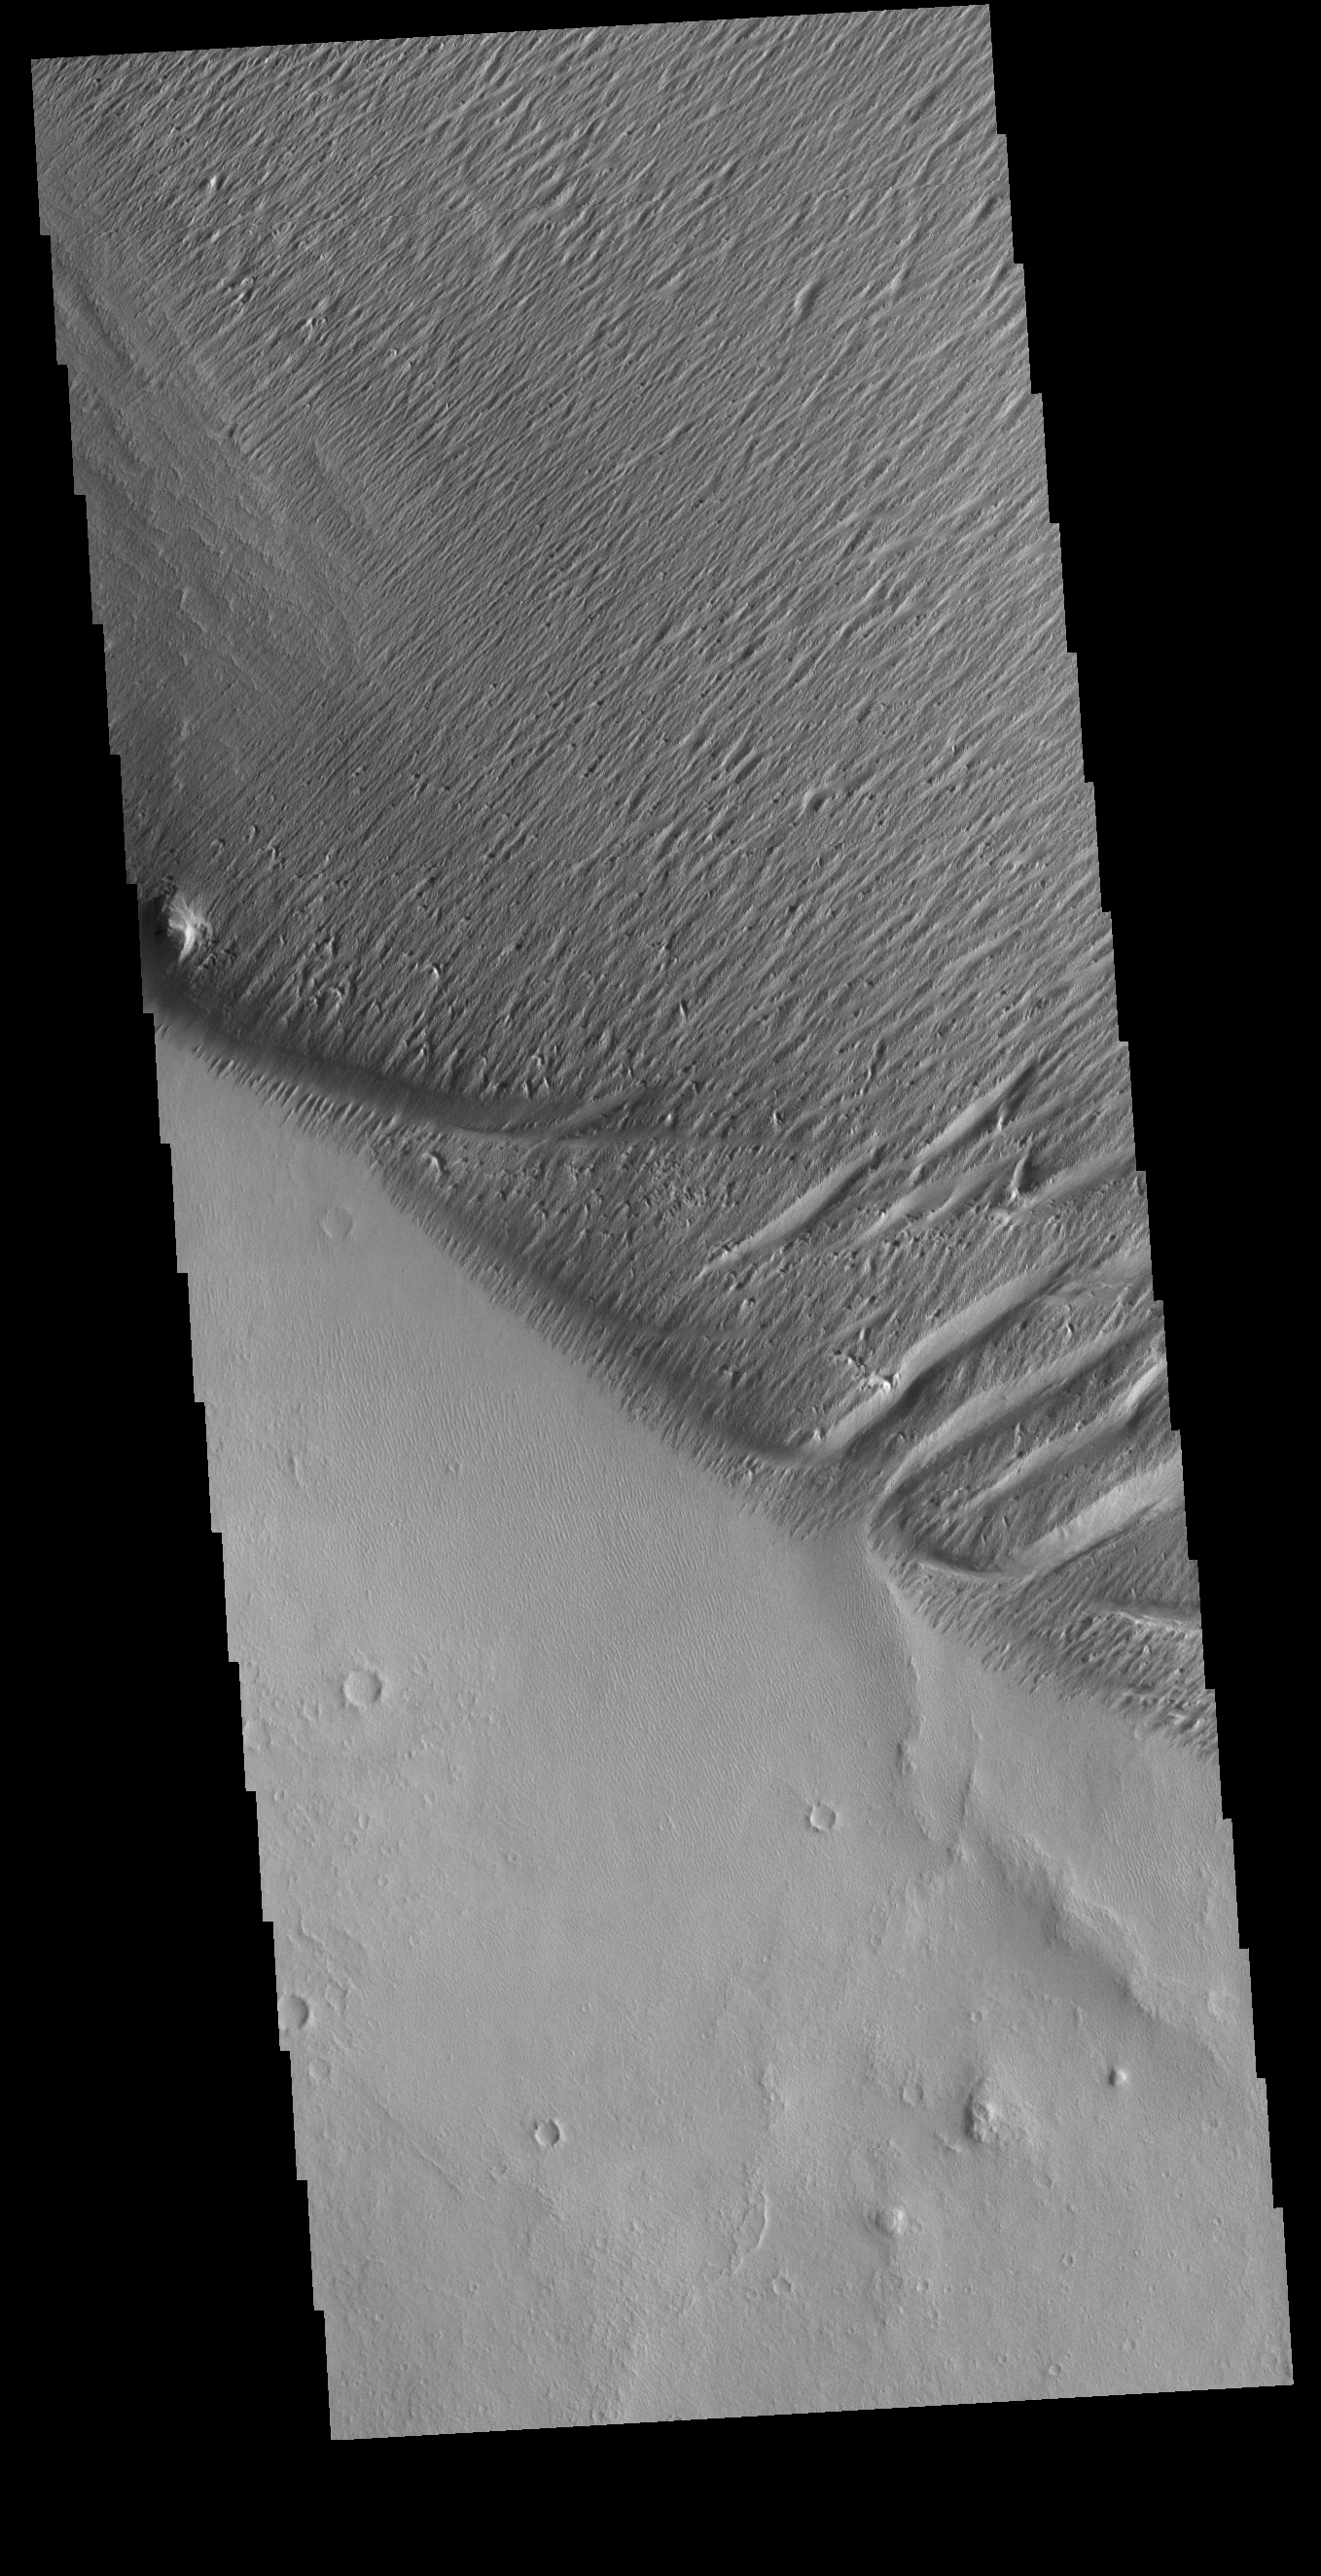

Wind Erosion

Winds in this region have modified the surface, carving valleys into a poorly cemented material. The winds in this region blew to the northeast (north is to the top of the image, and sunlight is coming from the right). These linear valleys are called yardangs.

Credit: NASA/JPL-Caltech/ASU